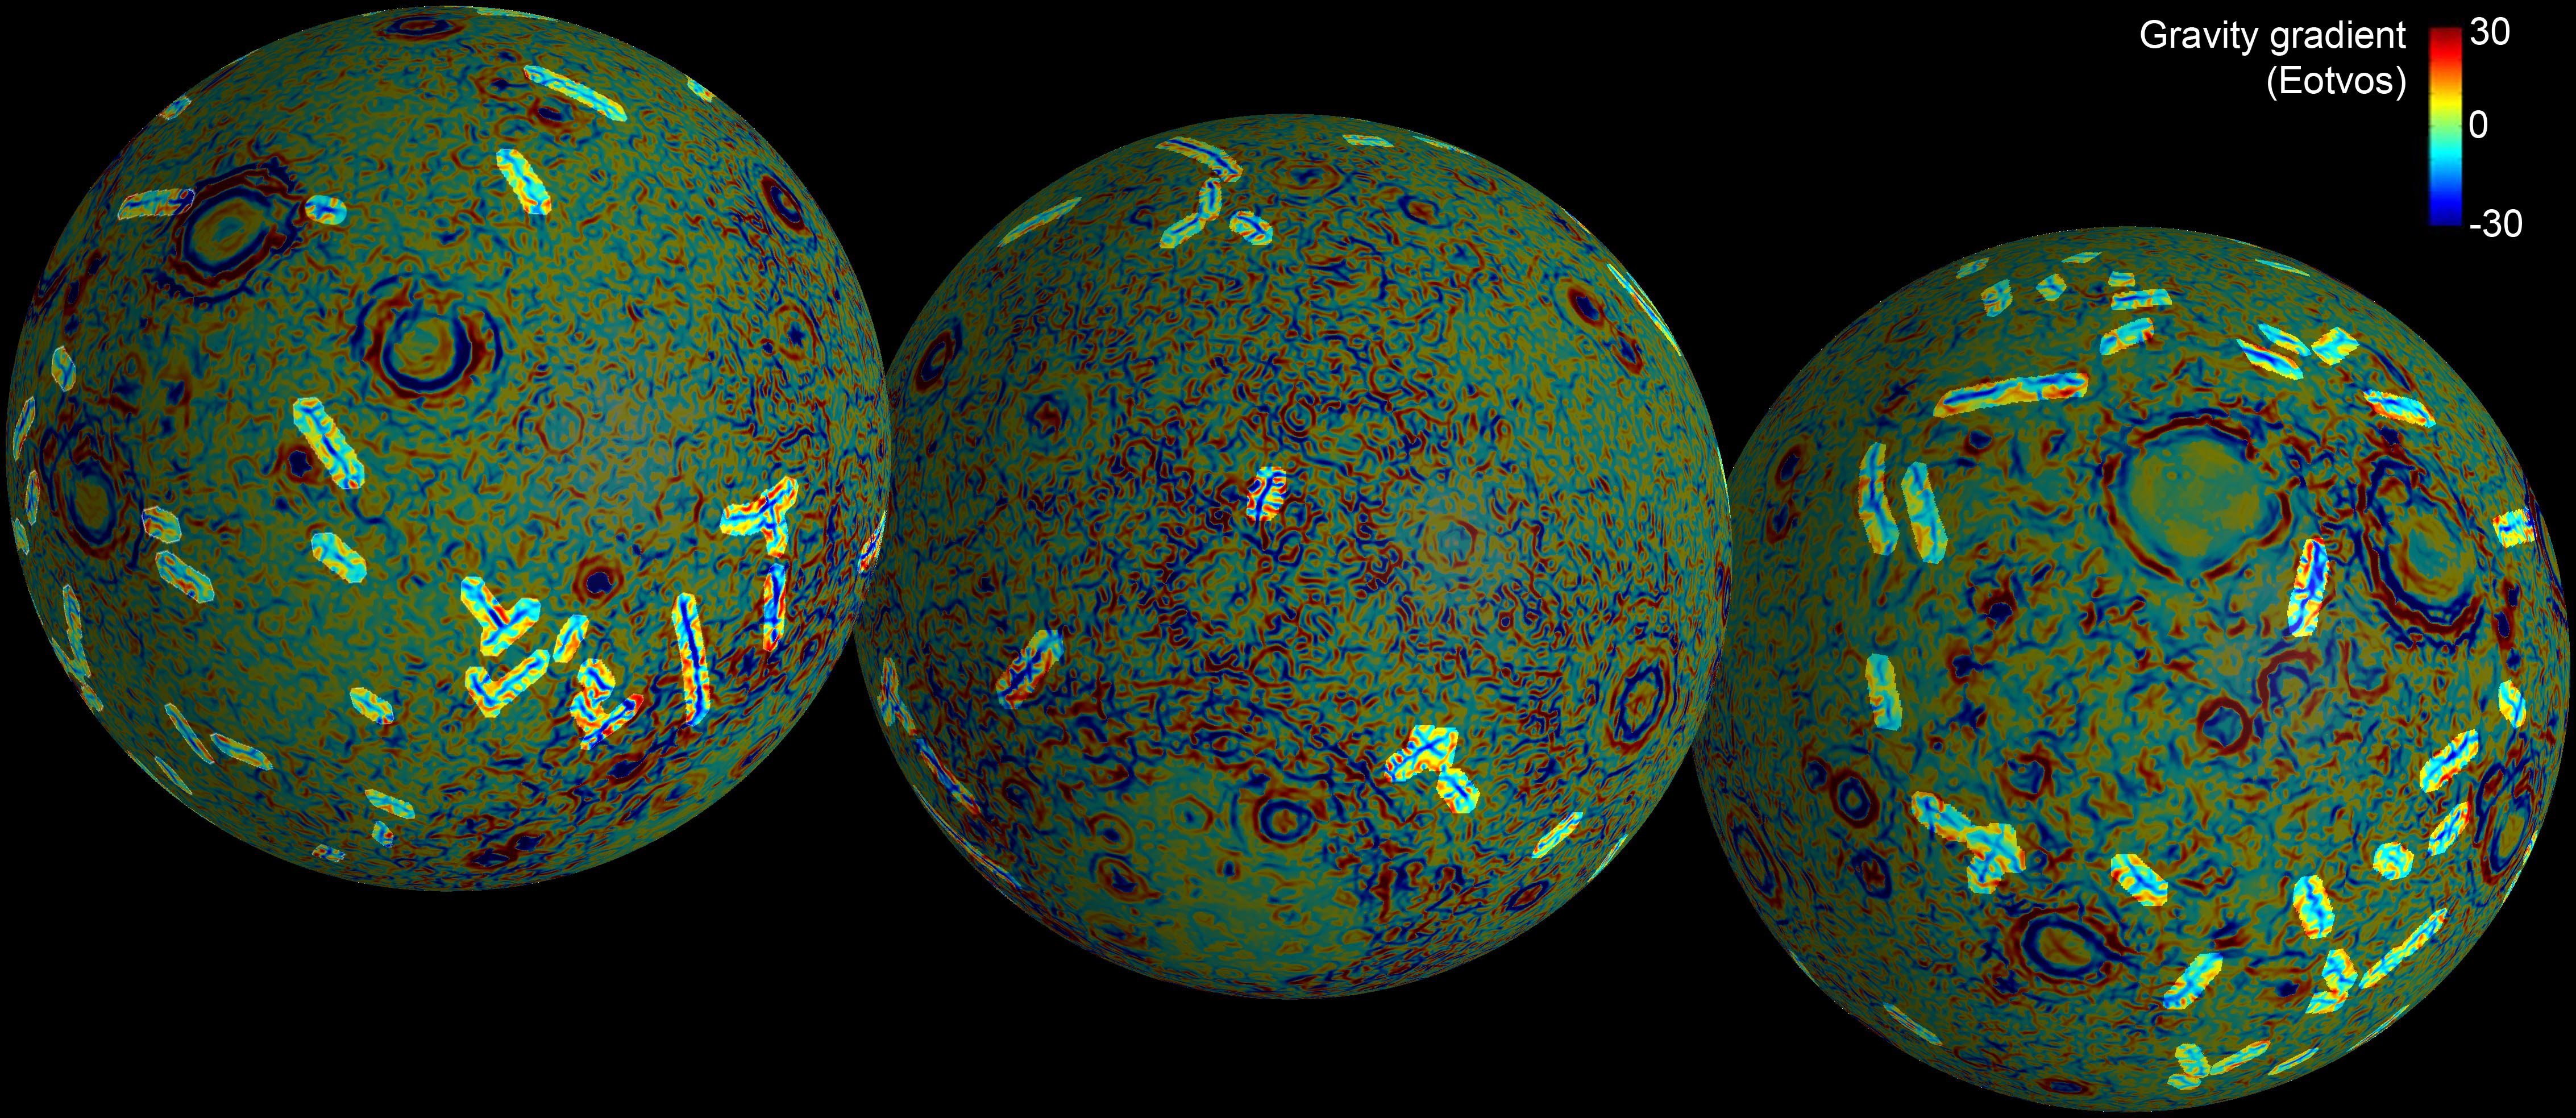

Linear Gravity Anomalies

These maps of the near and far side of the moon show the gravity gradients as measured by NASA’s GRAIL mission, highlighting a population of linear gravity anomalies. The linear gravity anomalies are long blue streaks in the gradient maps. At least 22 anomalies with a combined length of more than 3,000 miles (4,800 kilometers) have been identified, with individual features having lengths up to and exceeding 300 miles (500 kilometers).

NASA’s Jet Propulsion Laboratory in Pasadena, Calif., manages the GRAIL mission for NASA’s Science Mission Directorate in Washington. The Massachusetts Institute of Technology, Cambridge, is home to the mission’s principal investigator, Maria Zuber. GRAIL is part of the Discovery Program managed at NASA’s Marshall Space Flight Center in Huntsville, Ala. Lockheed Martin Space Systems in Denver built the spacecraft. The California Institute of Technology in Pasadena manages JPL for NASA.

Credit: NASA/JPL-Caltech/CSM